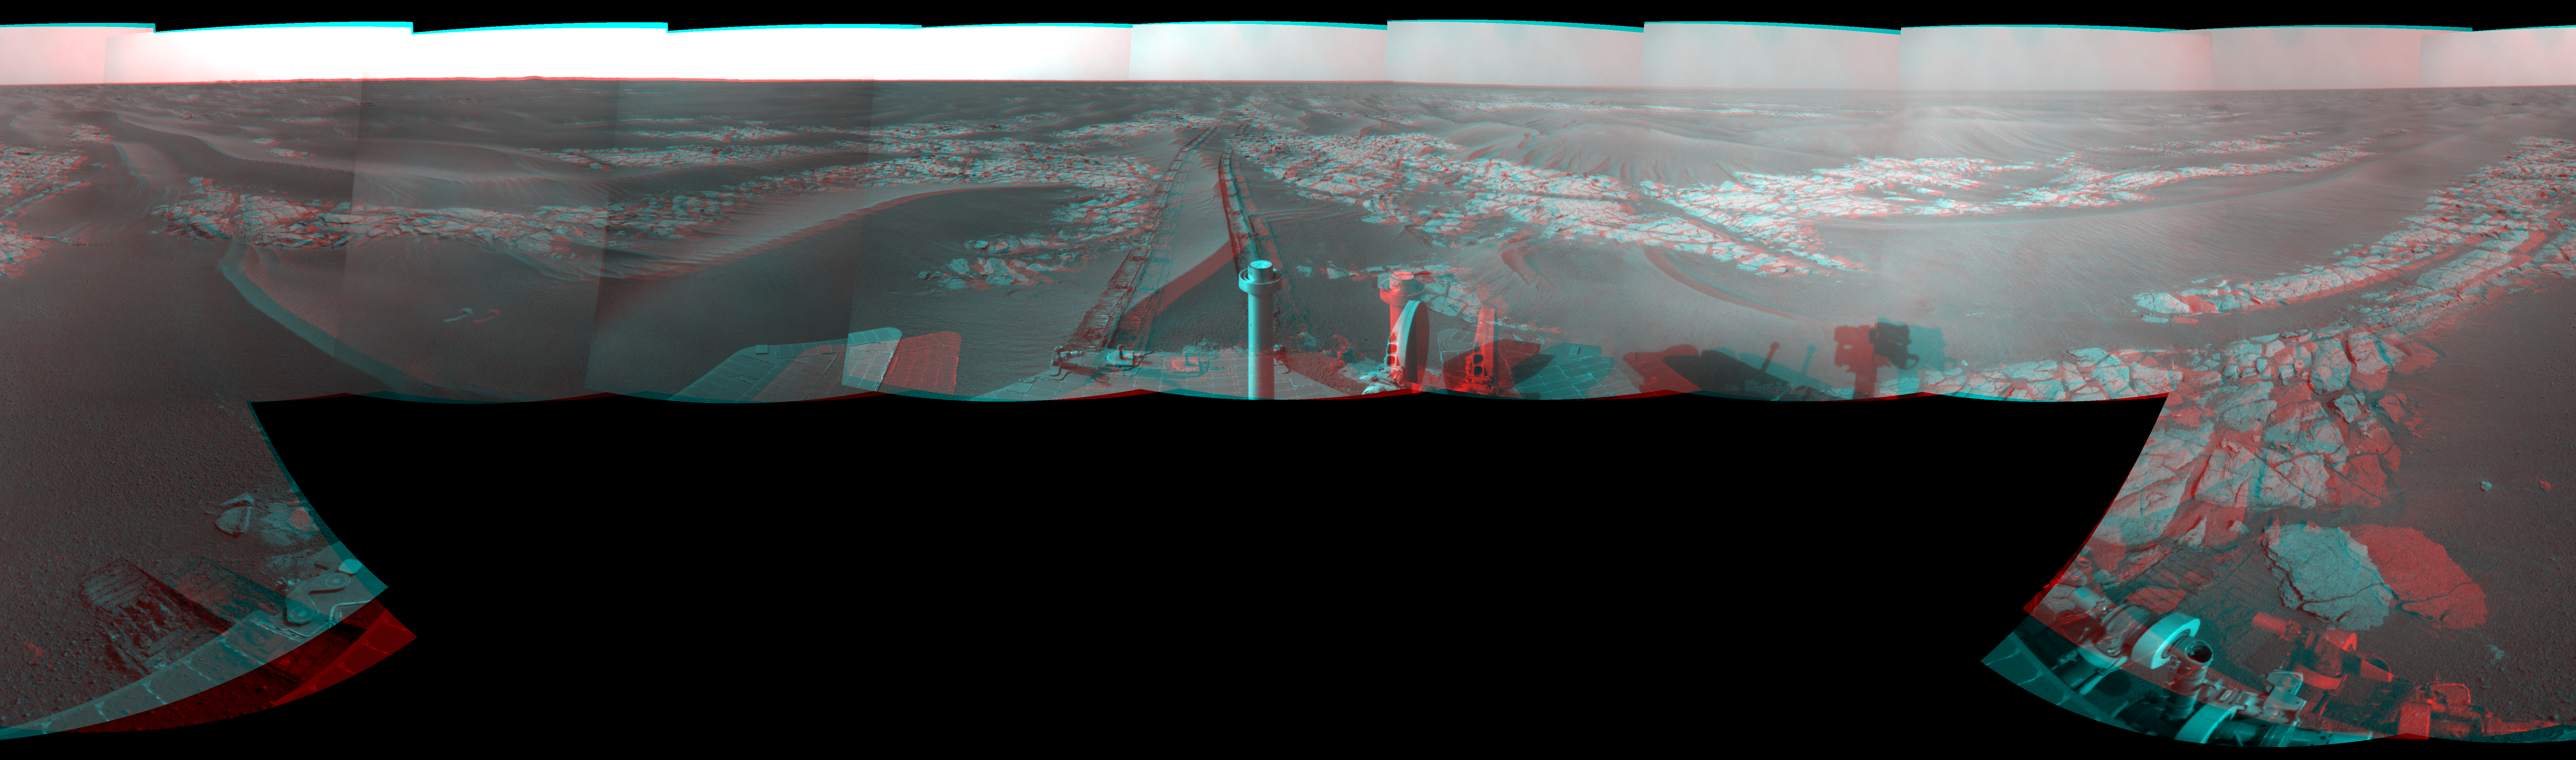

Opportunity’s View After Long Drive on Sol 1770 (Stereo)

Left-eye view of a color stereo pair for PIA11791

Right-eye view of a color stereo pair for PIA11791

NASA’s Mars Exploration Rover Opportunity used its navigation camera to take the images combined into this stereo, full-circle view of the rover’s surroundings just after driving 104 meters (341 feet) on the 1,770th Martian day, or sol, of Opportunity’s surface mission (January 15, 2009).

This view combines images from the left-eye and right-eye sides of the navigation camera. It appears three-dimensional when viewed through red-blue glasses with the red lens on the left.

Tracks from the drive extend northward across dark-toned sand ripples and light-toned patches of exposed bedrock in the Meridiani Planum region of Mars. For scale, the distance between the parallel wheel tracks is about 1 meter (about 40 inches).

Prior to the Sol 1770 drive, Opportunity had driven less than a meter since Sol 1713 (November 17, 2008), while it used the tools on its robotic arm first to examine a meteorite called “Santorini” during weeks of restricted communication while the sun was nearly in line between Mars and Earth, then to examine bedrock and soil targets near Santorini.

The rover’s position after the Sol 1770 drive was about 1.1 kilometer (two-thirds of a mile) south southwest of Victoria Crater. Cumulative odometry was 13.72 kilometers (8.53 miles) since landing in January 2004, including 1.94 kilometers (1.21 miles) since climbing out of Victoria Crater on the west side of the crater on Sol 1634 (August 28, 2008).

This view is presented as a cylindrical-perspective projection with geometric seam correction.

Credit: NASA/JPL-Caltech